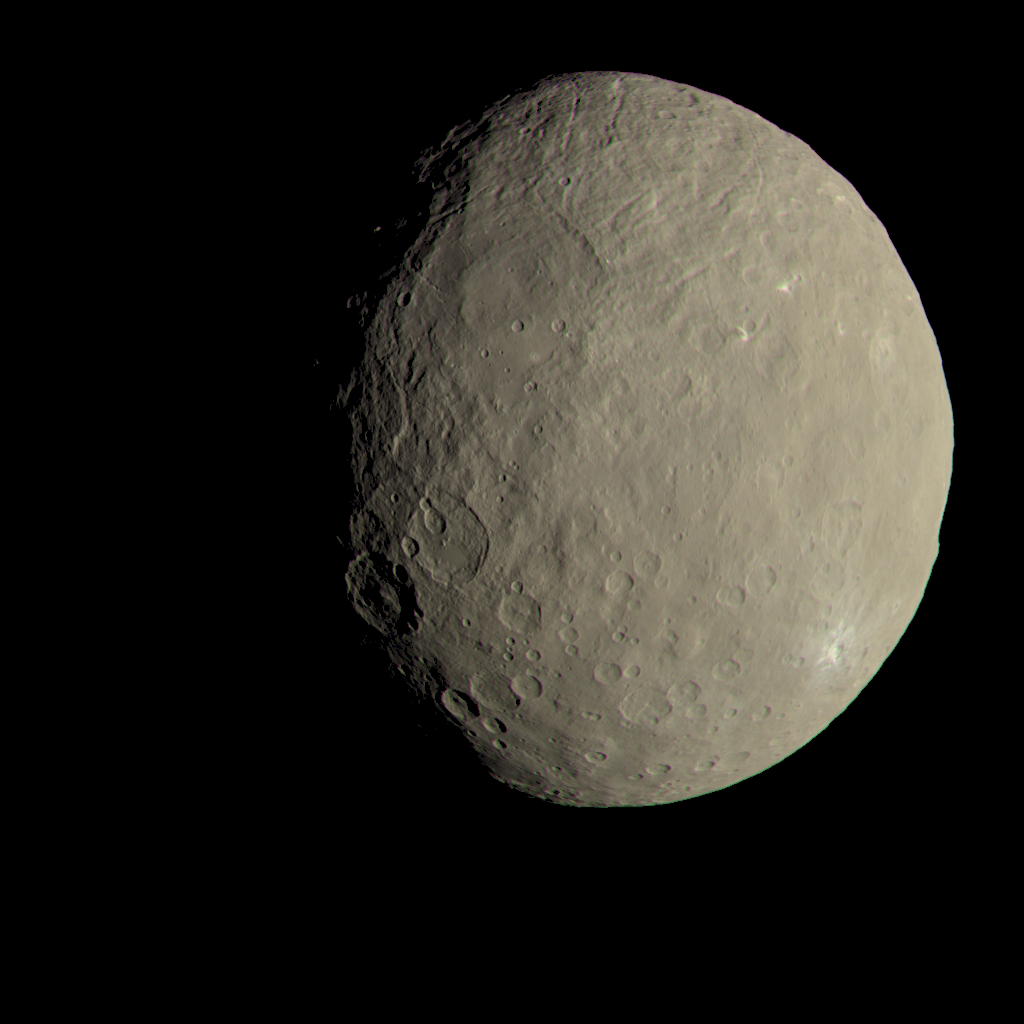

Ceres in Color

This image of Ceres approximates how the dwarf planet’s colors would appear to the eye. This view of Ceres, produced by the German Aerospace Center in Berlin, combines images taken during Dawn’s first science orbit in 2015 using the framing camera’s red, green and blue spectral filters. The color was calculated using a reflectance spectrum, which is based on the way that Ceres reflects different wavelengths of light and the solar wavelengths that illuminate Ceres.

Dawn’s mission is managed by JPL for NASA’s Science Mission Directorate in Washington. Dawn is a project of the directorate’s Discovery Program, managed by NASA’s Marshall Space Flight Center in Huntsville, Alabama. UCLA is responsible for overall Dawn mission science. Orbital ATK, Inc., in Dulles, Virginia, designed and built the spacecraft. The German Aerospace Center, the Max Planck Institute for Solar System Research, the Italian Space Agency and the Italian National Astrophysical Institute are international partners on the mission team.

Credit: NASA/JPL-Caltech/UCLA/MPS/DLR/IDA